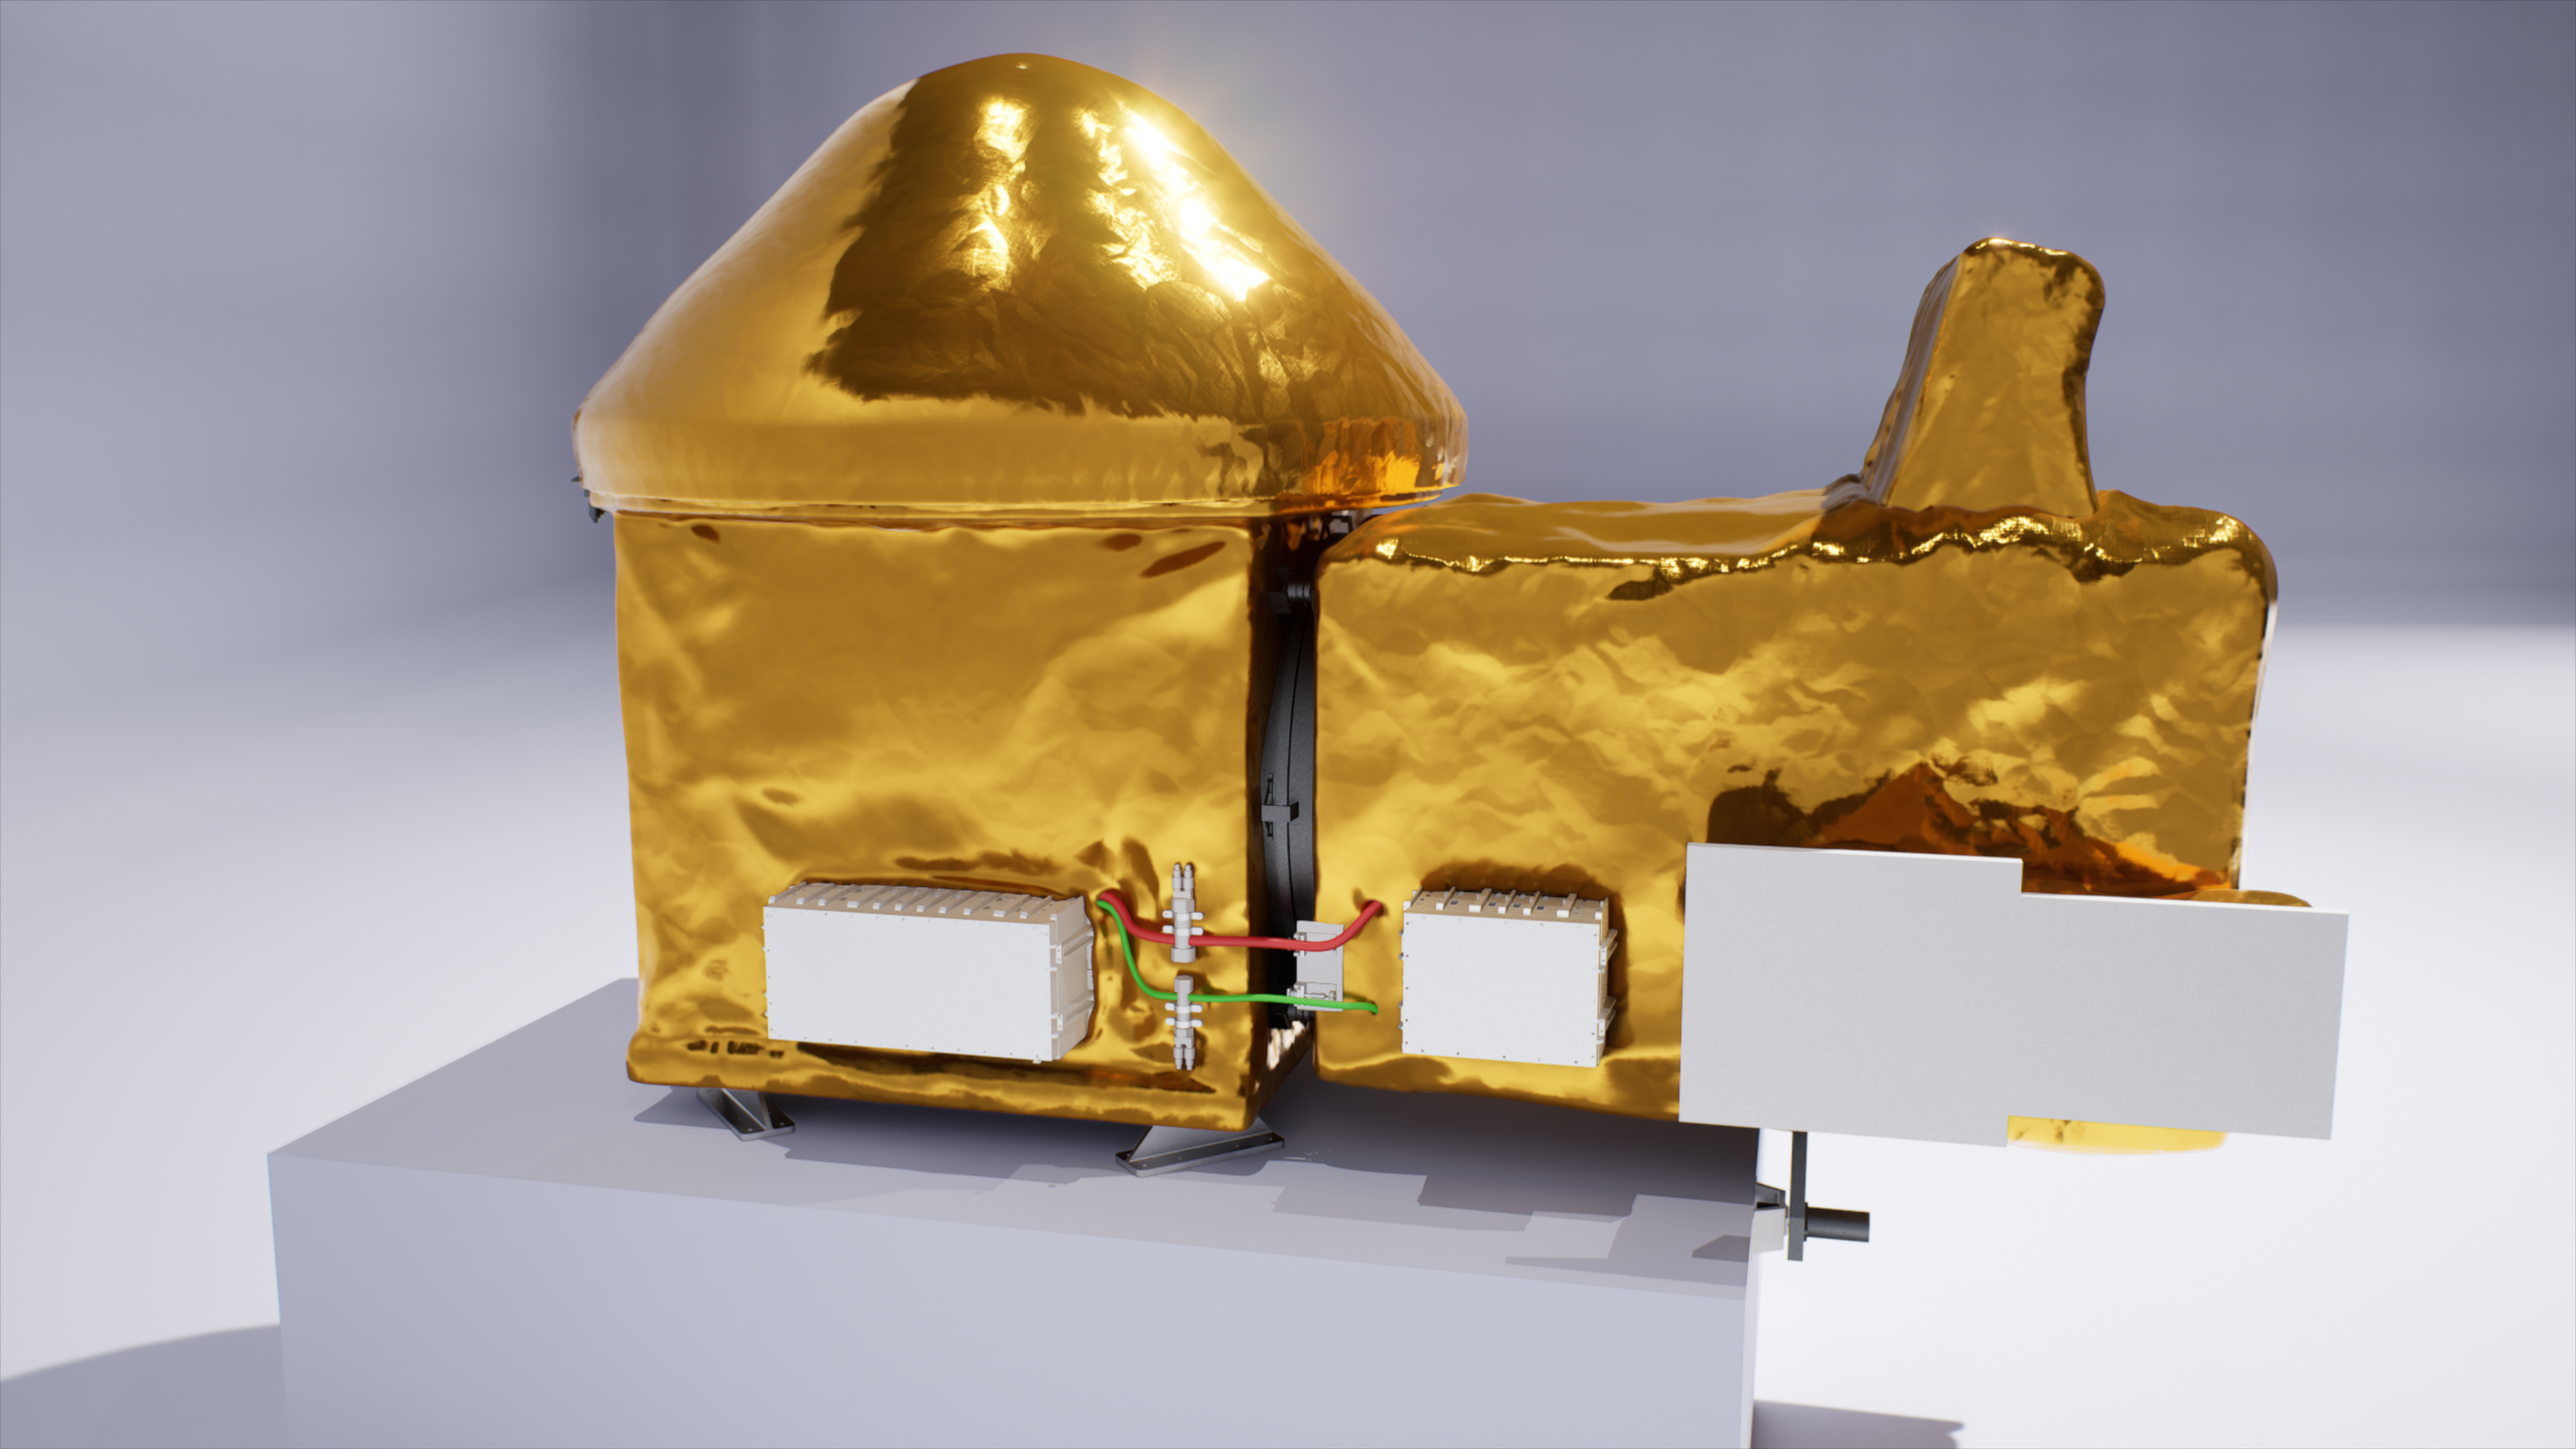

Illustration of the Capture, Containment, and Return System for Mars Sample Return

This illustration shows the proposed Capture, Containment, and Return System, a NASA payload on the European Space Agency’s Earth Return Orbiter. As part of the Mars Sample Return Campaign, samples collected by NASA’s Mars Perseverance Rover would be launched into Mars orbit within sealed tubes inside an Orbiting Sample container. The Earth Return Orbiter would then rendezvous with this container, and the Capture, Containment, and Return System would be tasked with capturing the Orbiting Sample container, orienting it, sterilizing its exterior, and transferring it into a clean zone for secondary containment, toward safe return to Earth.

The Capture, Containment, and Return System is part of the multi-mission Mars Sample Return program being planned by NASA and European Space Agency (ESA).

Credit: NASA/GSFC